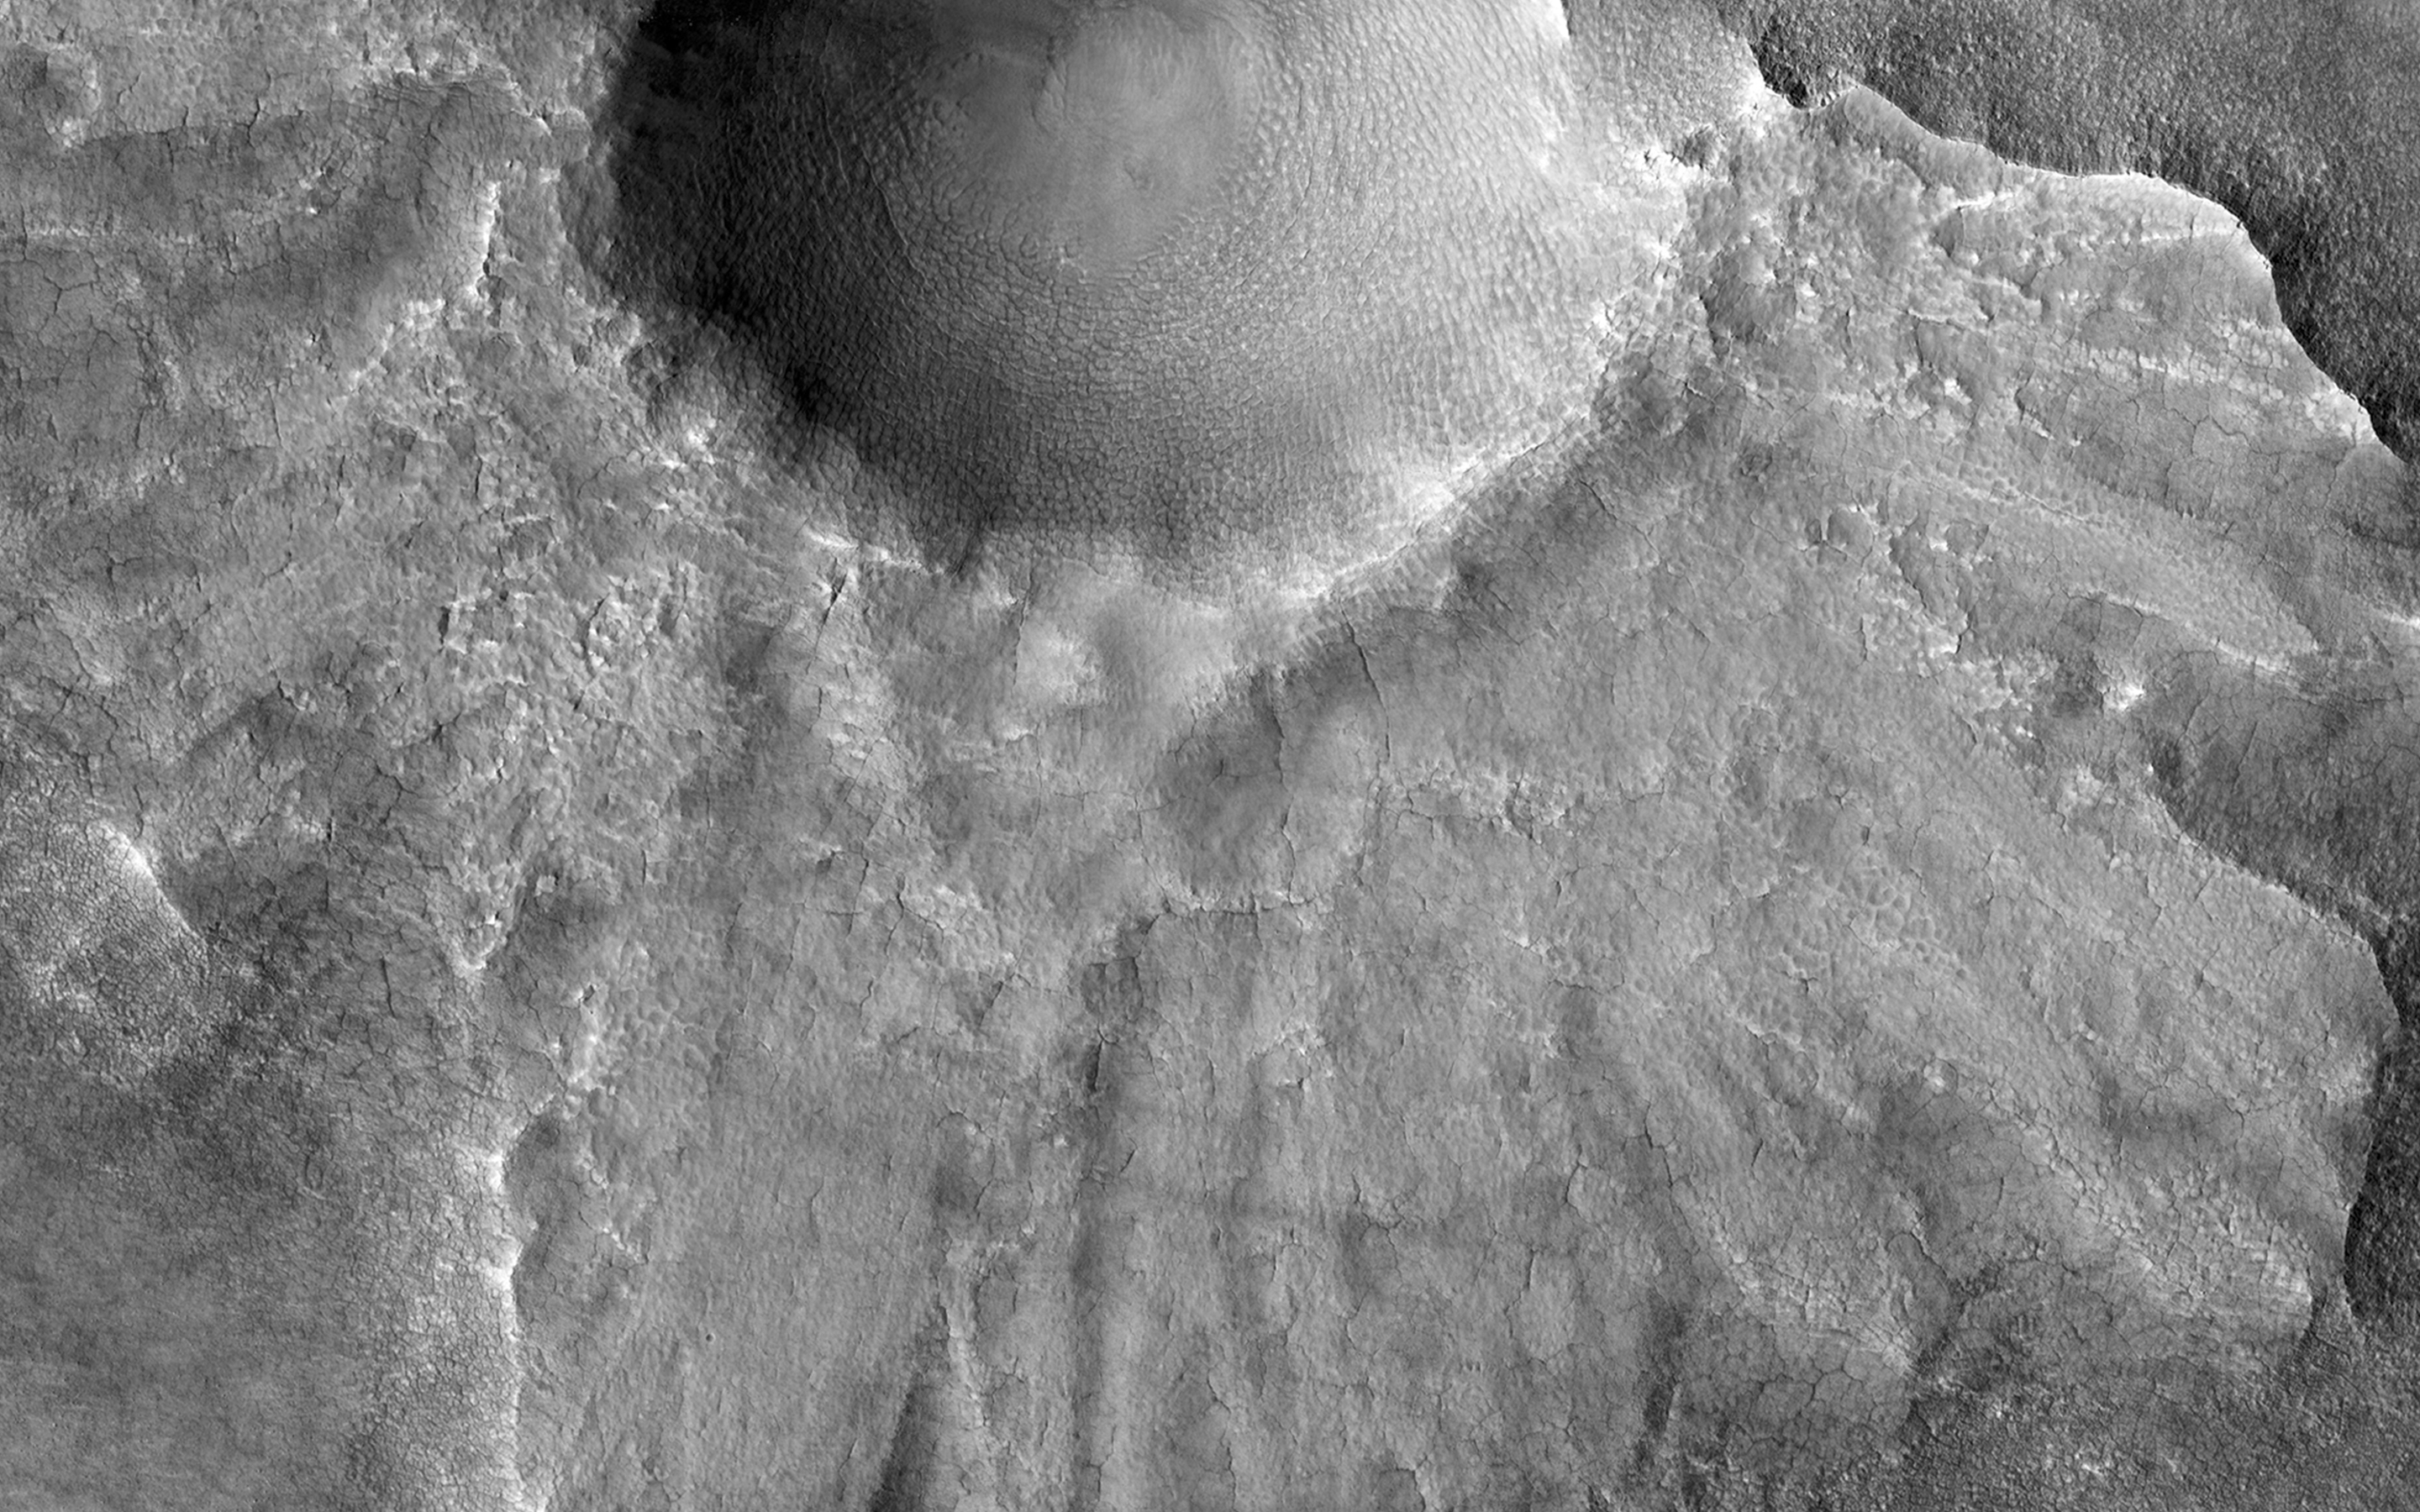

Preserving Ice from a Vanished Terrain

This HiRISE image shows what is termed a pedestal crater, so-called because the level of the surface adjacent to the crater is elevated relative to the surface of the surrounding terrain.

The raised surface has patterns and a general outline resembling what ejecta would look like after being thrown out from the crater by the impact. This impact probably occurred at a time when the surface of the whole scene was at the level of the raised surface. The ejecta landed on the part of this surface close to the crater. Erosion then removed material in the rest of the scene while the impact ejecta shielded the area around the crater, protecting the ground under it from eroding and keeping it high.

The eroded, or “missing,” terrain in the rest of the scene may have contained ice. Lobe shapes at the base of the raised ejecta and polygons (visible when zoomed in) on the surface both suggest the pedestal material may have, or may still, contain ice. The pattern of ejecta is asymmetric around the crater, suggesting the impactor may have hit the ground traveling from the north-east.

HiRISE is one of six instruments on NASA’s Mars Reconnaissance Orbiter. The University of Arizona, Tucson, operates HiRISE, which was built by Ball Aerospace & Technologies Corp., Boulder, Colo. NASA’s Jet Propulsion Laboratory, a division of the California Institute of Technology in Pasadena, manages the Mars Reconnaissance Orbiter Project for NASA’s Science Mission Directorate, Washington.

Credit: NASA/JPL-Caltech/Univ. of Arizona